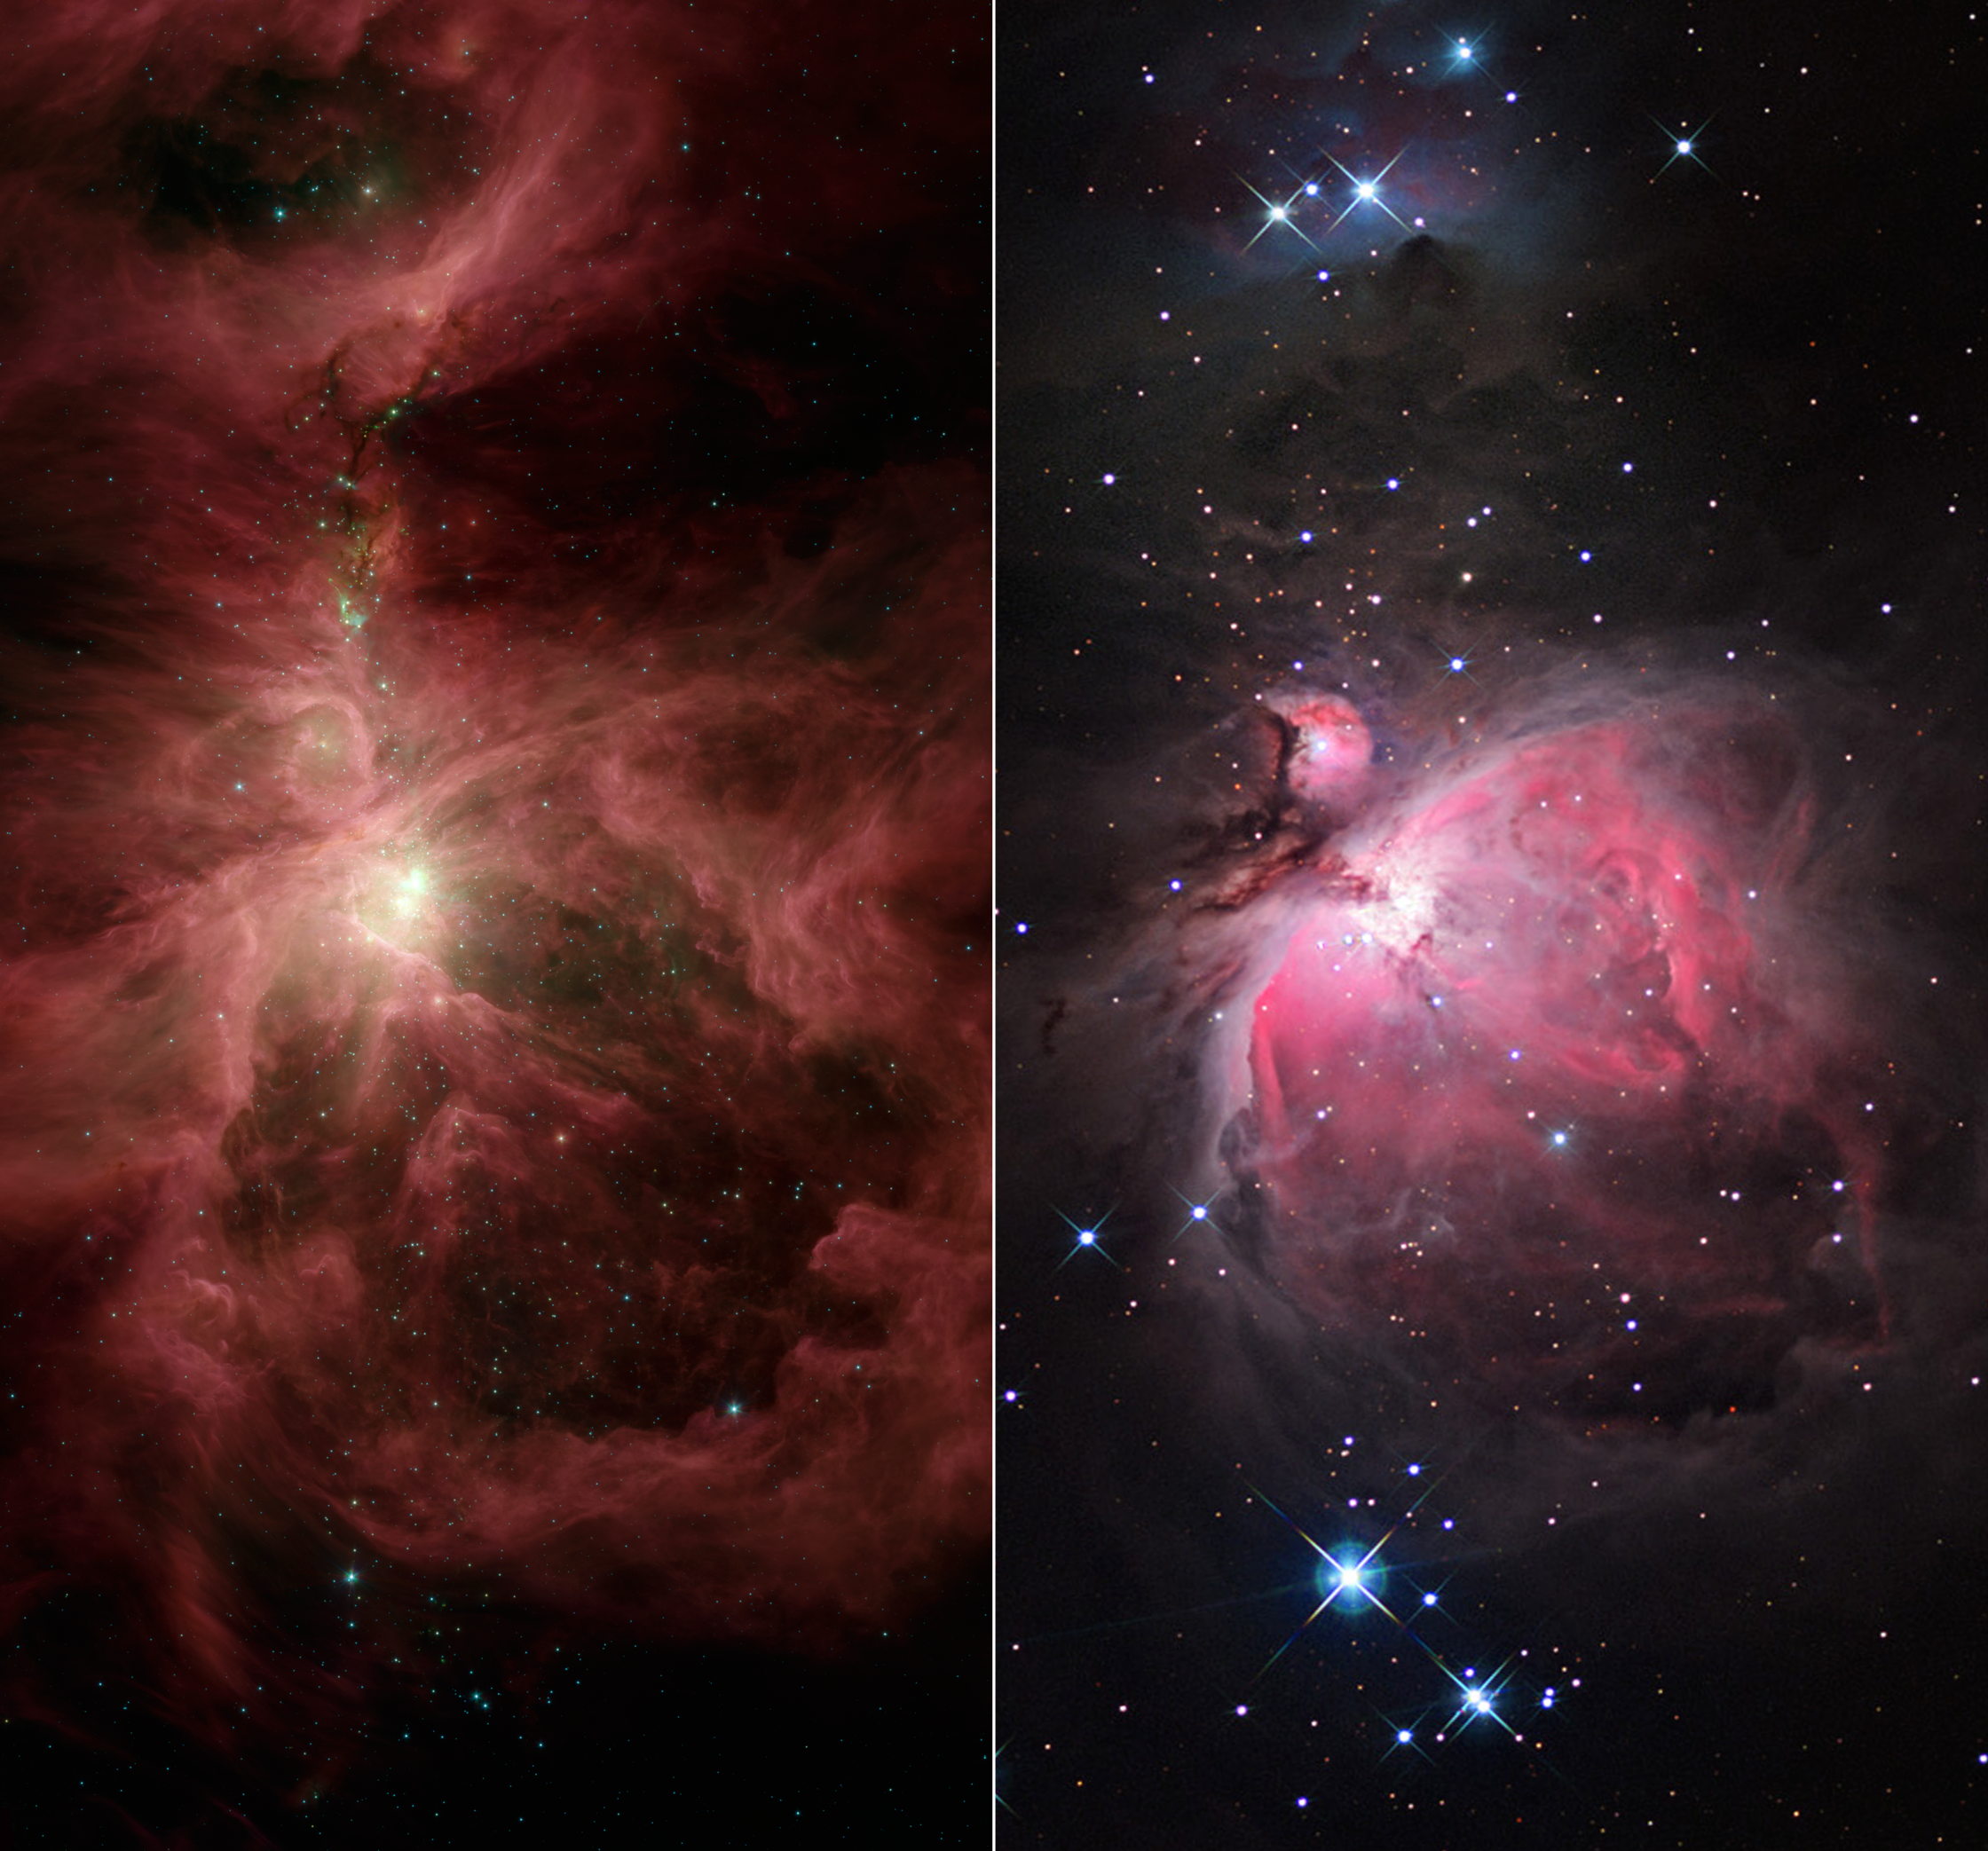

The Infrared Hunter

This image composite compares infrared and visible views of the famous Orion nebula and its surrounding cloud, an industrious star-making region located near the hunter constellation’s sword. The infrared picture is from NASA’s Spitzer Space Telescope, and the visible image is from the National Optical Astronomy Observatory, headquartered in Tucson, Ariz.

In addition to Orion, two other nebulas can be seen in both pictures. The Orion nebula, or M42, is the largest and takes up the lower half of the images; the small nebula to the upper left of Orion is called M43; and the medium-sized nebula at the top is NGC 1977. Each nebula is marked by a ring of dust that stands out in the infrared view. These rings make up the walls of cavities that are being excavated by radiation and winds from massive stars. The visible view of the nebulas shows gas heated by ultraviolet radiation from the massive stars.

Above the Orion nebula, where the massive stars have not yet ejected much of the obscuring dust, the visible image appears dark with only a faint glow. In contrast, the infrared view penetrates the dark lanes of dust, revealing bright swirling clouds and numerous developing stars that have shot out jets of gas (green). This is because infrared light can travel through dust, whereas visible light is stopped short by it.

The infrared image shows light captured by Spitzer’s infrared array camera. Light with wavelengths of 8 and 5.8 microns (red and orange) comes mainly from dust that has been heated by starlight. Light of 4.5 microns (green) shows hot gas and dust; and light of 3.6 microns (blue) is from starlight.

Credit: NASA/JPL-Caltech/Univ. of Toledo/NOAO